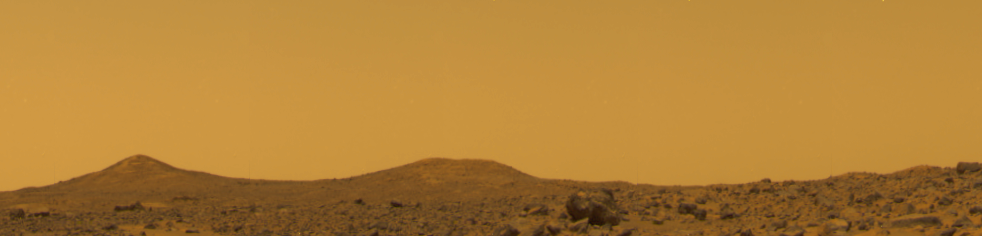

True Color of Mars – Pathfinder Sol 10 at Noon

The true color of Mars based upon three filters with the sky set to aluminance of 60. The color of the Pathfinder landing site is yellowish brown with only subtle variations. These colors are identical to the measured colors of the Viking landing sites reported by Huck et al. [1977]. This image was taken near local noon on Sol 10. A description of the techniques used to generate this color image from IMP data can be found in Maki et al., 1999. Note: a calibrated output device is required accurately reproduce the correct colors.

Mars Pathfinder is the second in NASA’s Discovery program of low-cost spacecraft with highly focused science goals. The Jet Propulsion Laboratory, Pasadena, CA, developed and manages the Mars Pathfinder mission for NASA’s Office of Space Science, Washington, D.C. JPL is an operating division of the California Institute of Technology (Caltech). The IMP was developed by the University of Arizona Lunar and Planetary Laboratory under contract to JPL. Peter Smith is the Principal Investigator.

Photojournal note: Sojourner spent 83 days of a planned seven-day mission exploring the Martian terrain, acquiring images, and taking chemical, atmospheric and other measurements. The final data transmission received from Pathfinder was at 10:23 UTC on September 27, 1997. Although mission managers tried to restore full communications during the following five months, the successful mission was terminated on March 10, 1998.

Credit: NASA/JPL